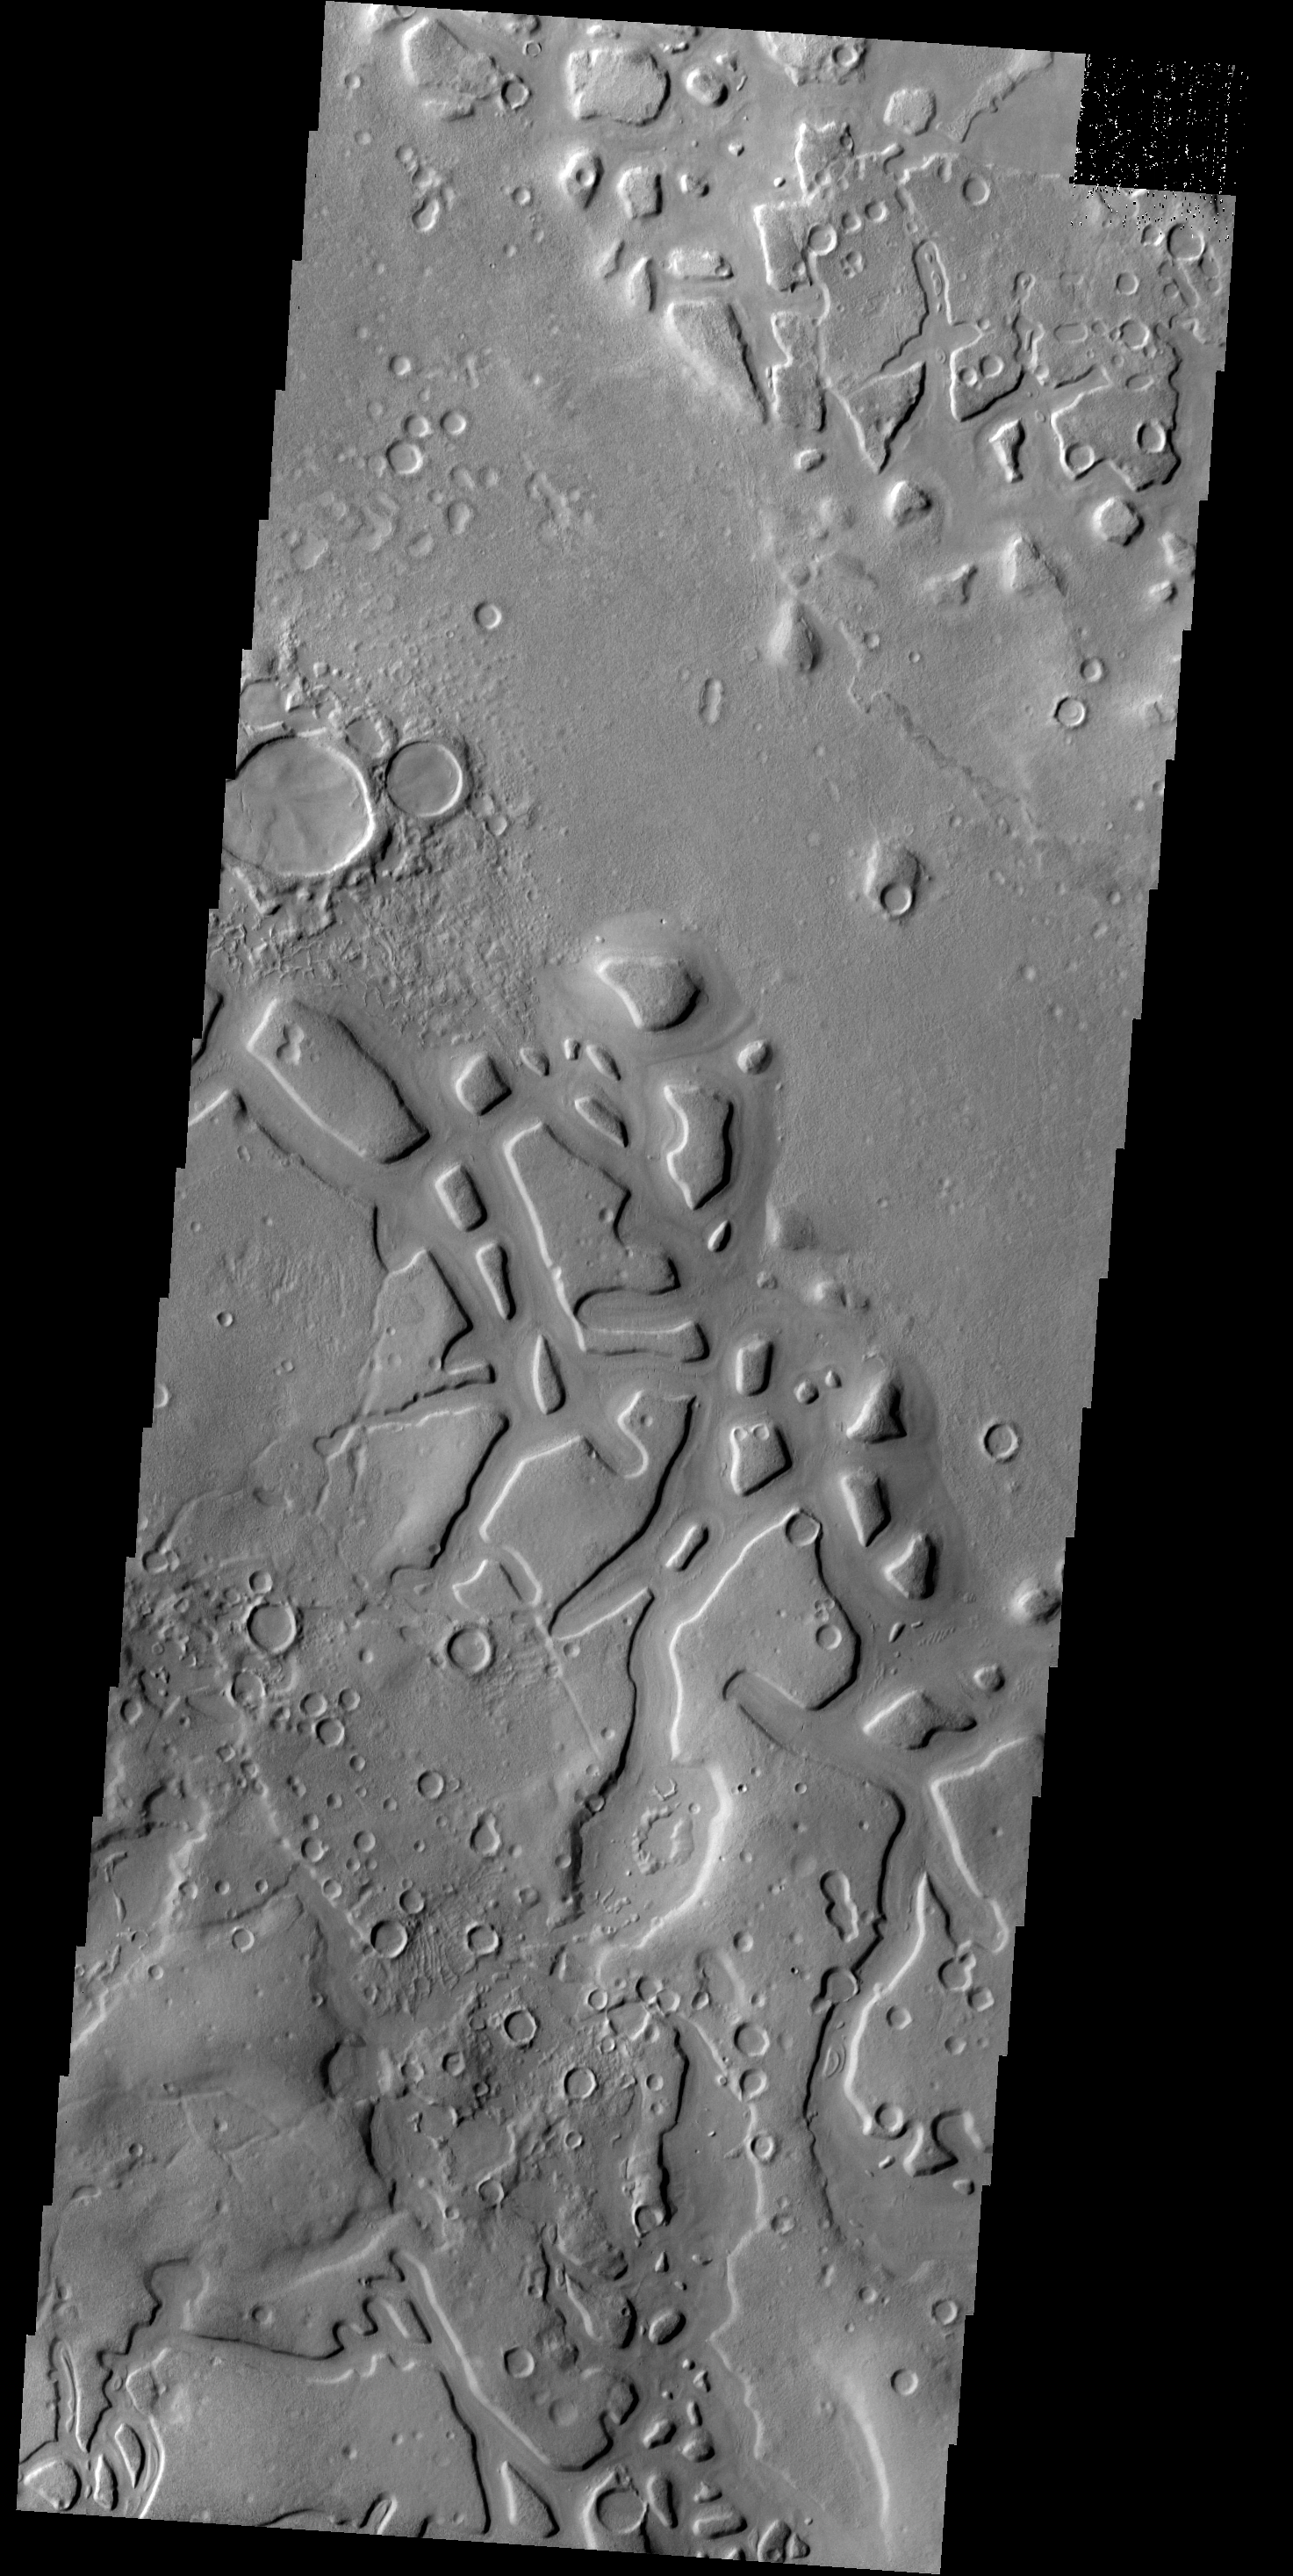

Chaos

Regions of mesas and channels are termed chaos. This region on the margin of Terra Sabaea has several areas of chaos.

Credit: NASA/JPL-Caltech/ASU